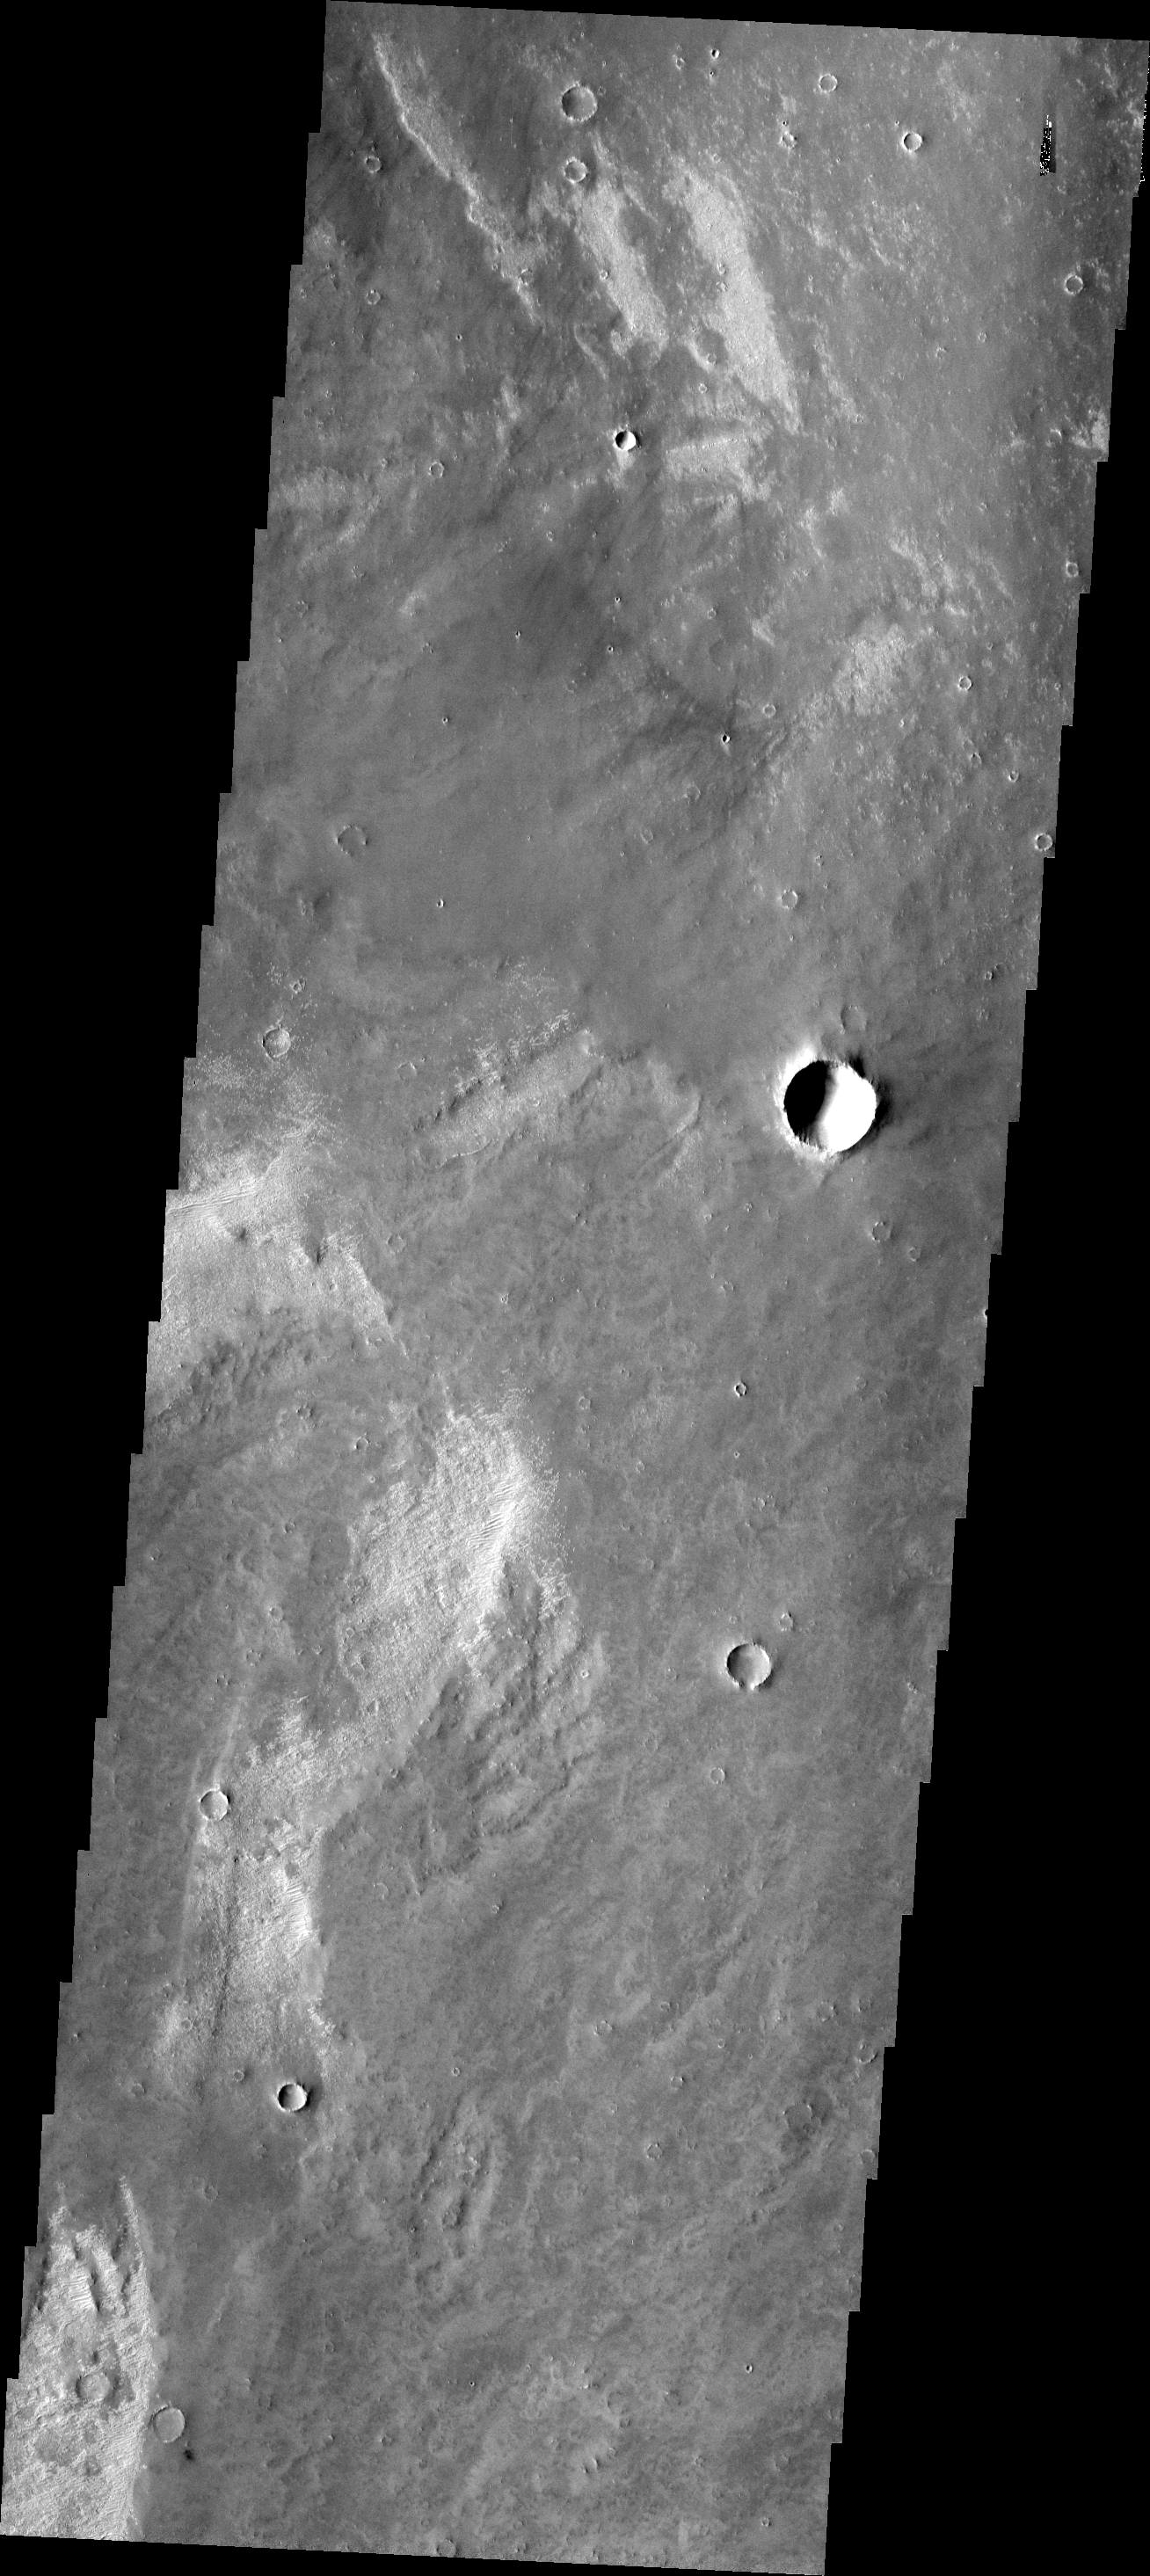

Bright Dunes

Small, bright dunes are seen in many regions of Mars. They are typically much smaller than dark dunes. These bright dunes are located in Syria Planum.

Image information: VIS instrument. Latitude -12.9N, Longitude 254.3E. 17 meter/pixel resolution.

Please see the THEMIS Data Citation Note for details on crediting THEMIS images.

Note: this THEMIS visual image has not been radiometrically nor geometrically calibrated for this preliminary release. An empirical correction has been performed to remove instrumental effects. A linear shift has been applied in the cross-track and down-track direction to approximate spacecraft and planetary motion. Fully calibrated and geometrically projected images will be released through the Planetary Data System in accordance with Project policies at a later time.

NASA’s Jet Propulsion Laboratory manages the 2001 Mars Odyssey mission for NASA’s Office of Space Science, Washington, D.C. The Thermal Emission Imaging System (THEMIS) was developed by Arizona State University, Tempe, in collaboration with Raytheon Santa Barbara Remote Sensing. The THEMIS investigation is led by Dr. Philip Christensen at Arizona State University. Lockheed Martin Astronautics, Denver, is the prime contractor for the Odyssey project, and developed and built the orbiter. Mission operations are conducted jointly from Lockheed Martin and from JPL, a division of the California Institute of Technology in Pasadena.

Credit: NASA/JPL/ASU